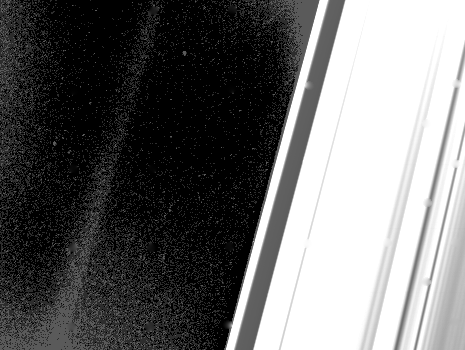

Saturn’s Ring Region

This long exposure of the ring region about 150,000 to 200,000 kilometers (90,000 to 120,000 miles) from the center of Saturn captured the very faint G-ring, seen at left. The ring was discovered by Voyager 1 last fall at a similar phase angle. Voyager 2 was about 305,000 km. (189,000 mi.) away when it took this image Aug. 26. The small rectangular dots forming a regular pattern are reseau (reference) marks on the Voyager vidicon camera. The high-resolution detail in the A-ring has been washed out by the very long exposure needed to bring out the very tenuous G-ring. The Voyager project is managed for NASA by the Jet Propulsion Laboratory, Pasadena, Calif.

Credit: NASA/JPL